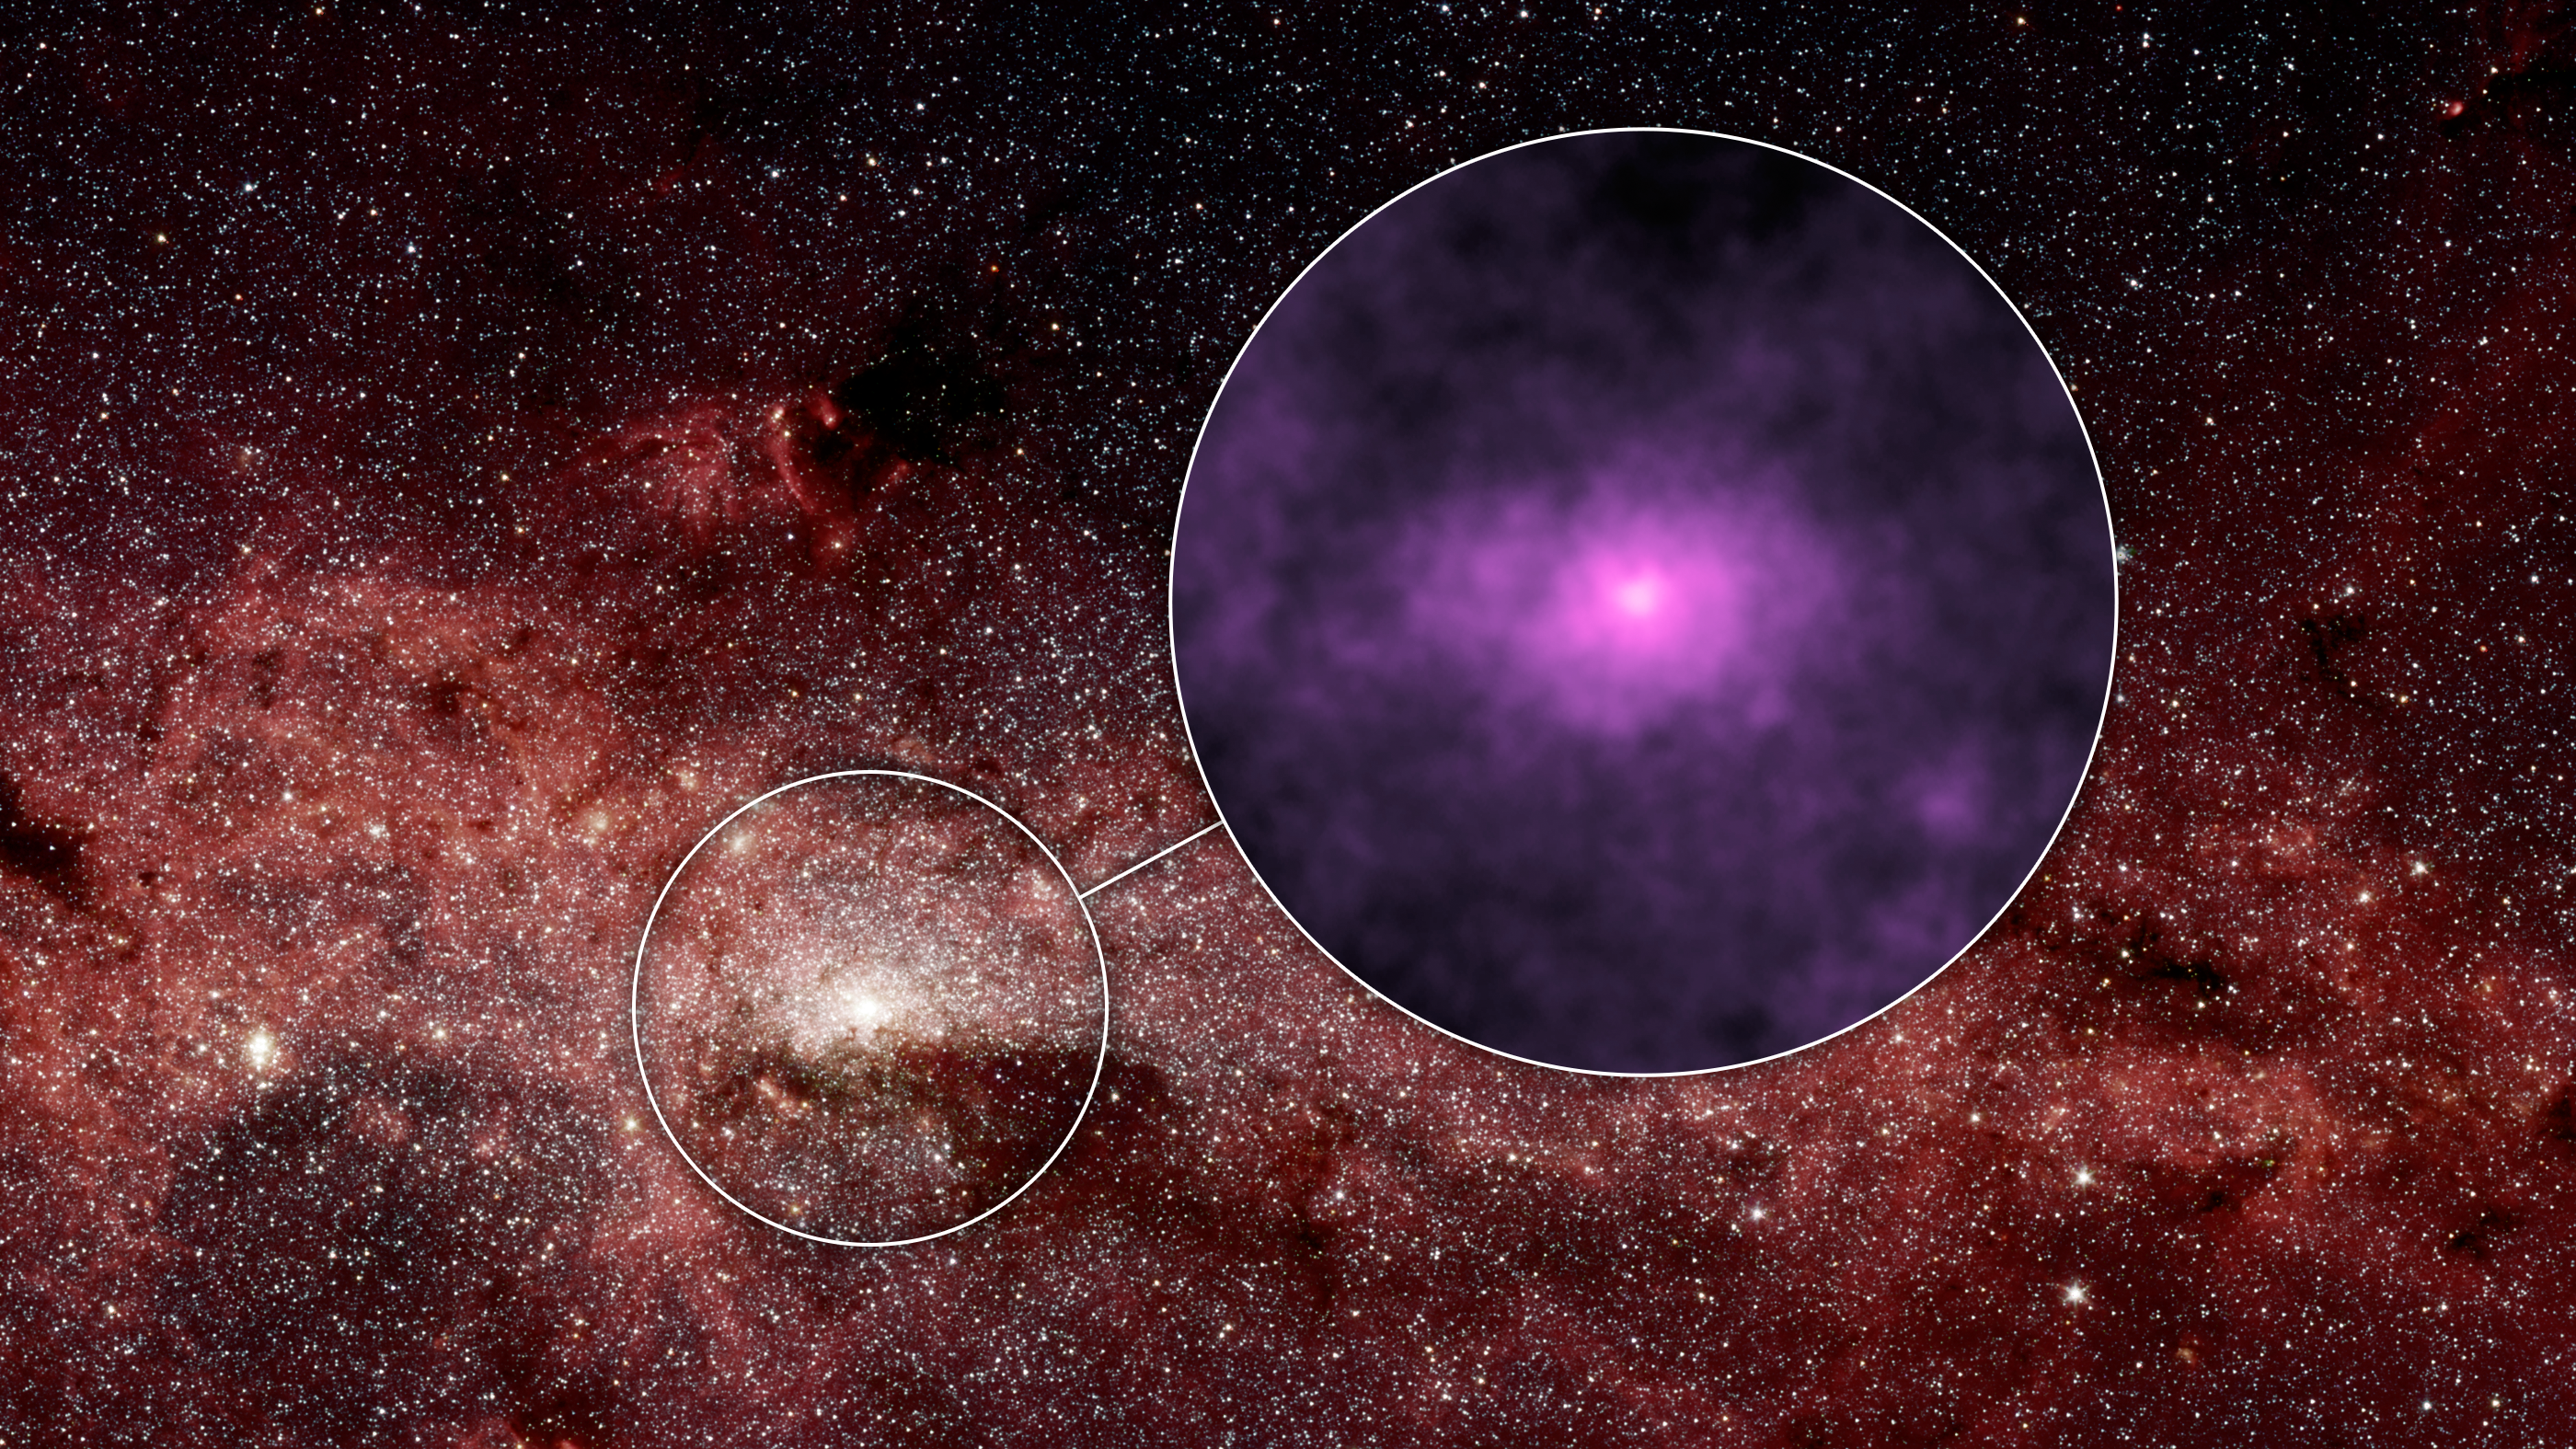

Extra X-rays at the Hub of our Milky Way Galaxy

NASA's Nuclear Spectroscopic Telescope Array, or NuSTAR, has captured a new high-energy X-ray view (magenta) of the bustling center of our Milky Way galaxy. The smaller circle shows the area where the NuSTAR image was taken -- the very center of our galaxy, where a giant black hole resides. That region is enlarged to the right, in the larger circle, to show the NuSTAR data.

The NuSTAR picture is one of the most detailed ever taken of the center of our galaxy in high-energy X-rays. The X-ray light, normally invisible to our eyes, has been assigned the color magenta. The brightest point of light near the center of the X-ray picture is coming from a spinning dead star, known as a pulsar, which is near the giant black hole. While the pulsar's X-ray emissions were known before, scientists were surprised to find more high-energy X-rays than predicted in the surrounding regions, seen here as the elliptical haze.

Astronomers aren't sure what the sources of the extra X-rays are, but one possibility is a population of dead stars.

The background picture was captured in infrared light by NASA's Spitzer Space Telescope.

The NuSTAR image has an X-ray energy range of 20 to 40 kiloelectron volts.

Credit: NASA/JPL-Caltech